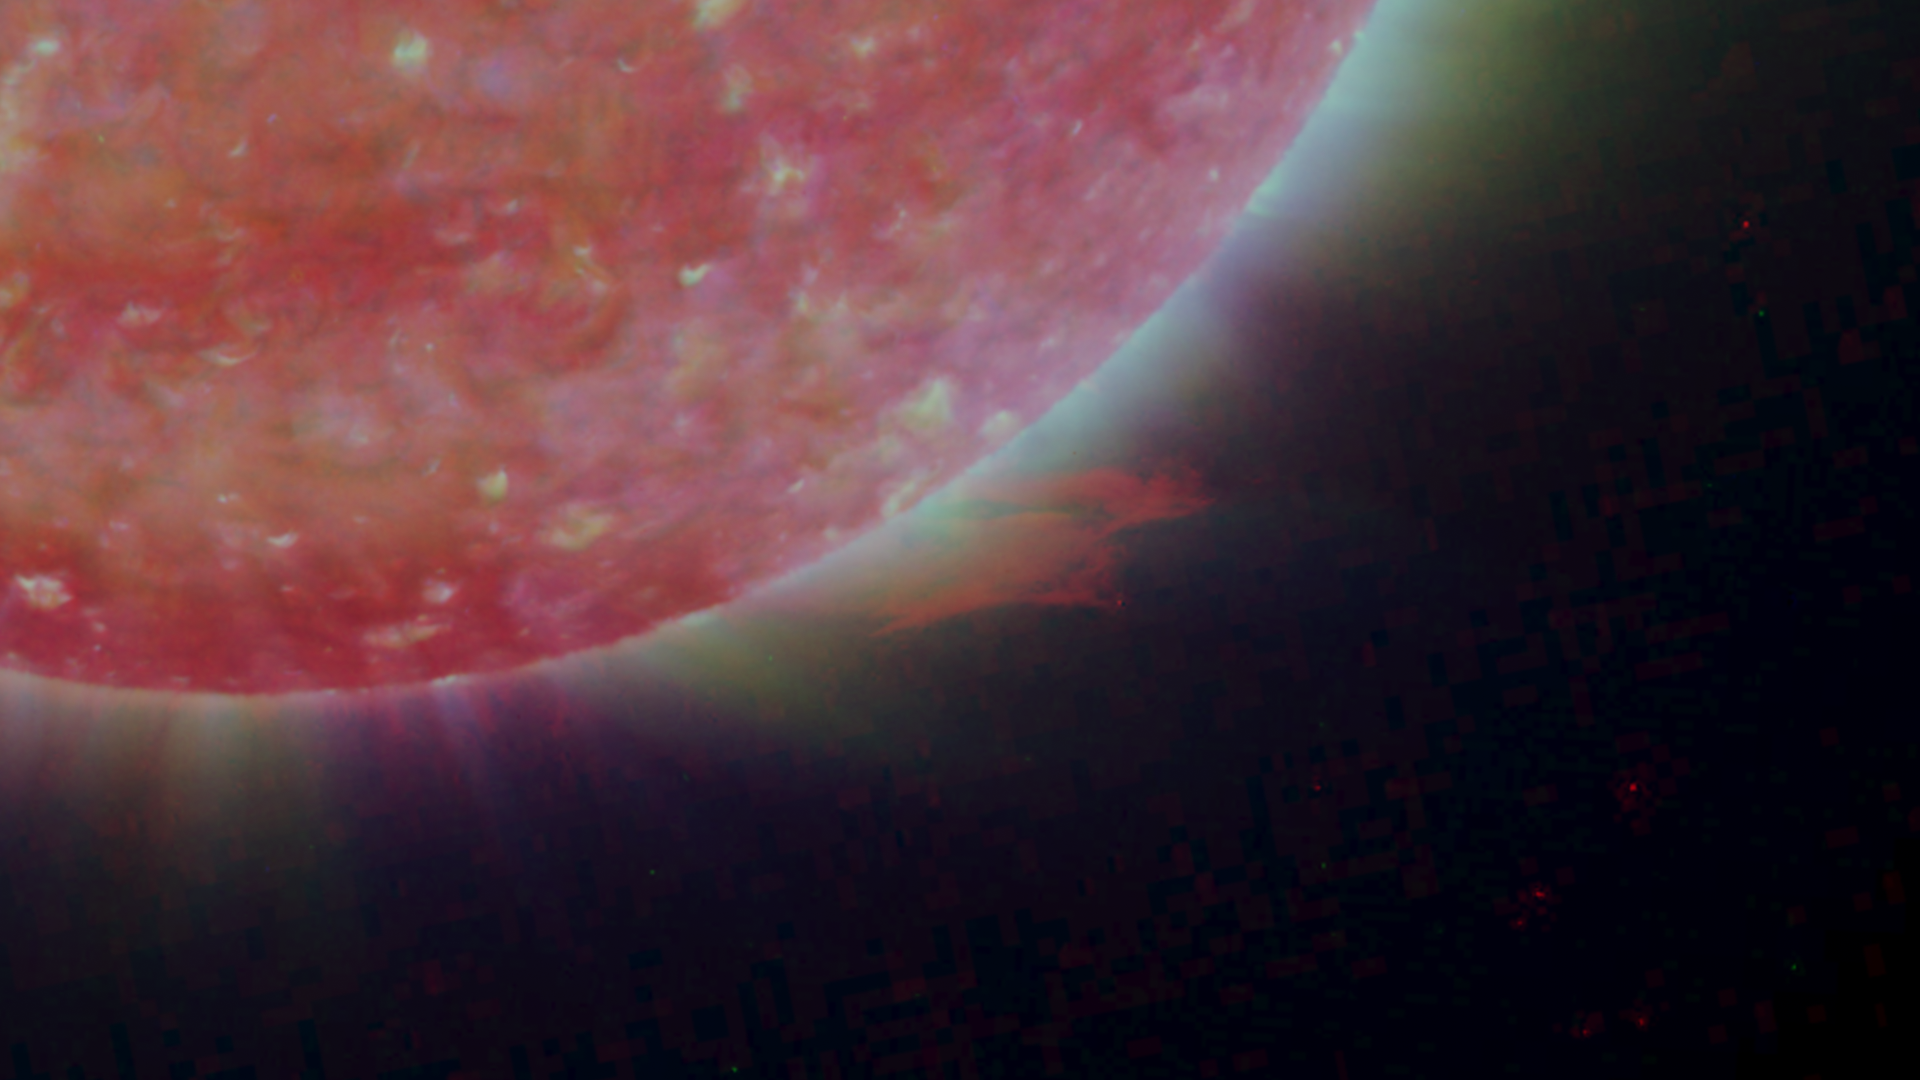

Right Limb of the South Pole of the Sun, March 18, 2007

Figure 1: This image was taken by the SECCHI Extreme UltraViolet Imager (EUVI) mounted on the STEREO-B spacecraft. STEREO-B is located behind the Earth, and follows the Earth in orbit around the Sun. This location enables us to view the Sun from the position of a virtual left eye in space.Figure 2: This image was taken by the SECCHI Extreme UltraViolet Imager (EUVI) mounted on the STEREO-A spacecraft. STEREO-A is located ahead of the Earth, and leads the Earth in orbit around the Sun, This location enables us to view the Sun from the position of a virtual right eye in space.
NASA’s Solar TErrestrial RElations Observatory (STEREO) satellites have provided the first three-dimensional images of the Sun. For the first time, scientists will be able to see structures in the Sun’s atmosphere in three dimensions. The new view will greatly aid scientists’ ability to understand solar physics and thereby improve space weather forecasting.

The EUVI imager is sensitive to wavelengths of light in the extreme ultraviolet portion of the spectrum. EUVI bands at wavelengths of 304, 171 and 195 Angstroms have been mapped to the red blue and green visible portion of the spectrum; and processed to emphasize the temperature difference of the solar material. A prominence is clearly visible.

STEREO, a two-year mission, launched October 2006, will provide a unique and revolutionary view of the Sun-Earth System. The two nearly identical observatories — one ahead of Earth in its orbit, the other trailing behind — will trace the flow of energy and matter from the Sun to Earth. They will reveal the 3D structure of coronal mass ejections; violent eruptions of matter from the sun that can disrupt satellites and power grids, and help us understand why they happen. STEREO will become a key addition to the fleet of space weather detection satellites by providing more accurate alerts for the arrival time of Earth-directed solar ejections with its unique side-viewing perspective.

STEREO is the third mission in NASA’s Solar Terrestrial Probes program within NASA’s Science Mission Directorate, Washington. The Goddard Science and Exploration Directorate manages the mission, instruments, and science center. The Johns Hopkins University Applied Physics Laboratory, Laurel, Md., designed and built the spacecraft and is responsible for mission operations. The imaging and particle detecting instruments were designed and built by scientific institutions in the U.S., UK, France, Germany, Belgium, Netherlands, and Switzerland. JPL is a division of the California Institute of Technology in Pasadena.

Credit: NASA/JPL-Caltech/NRL/GSFC